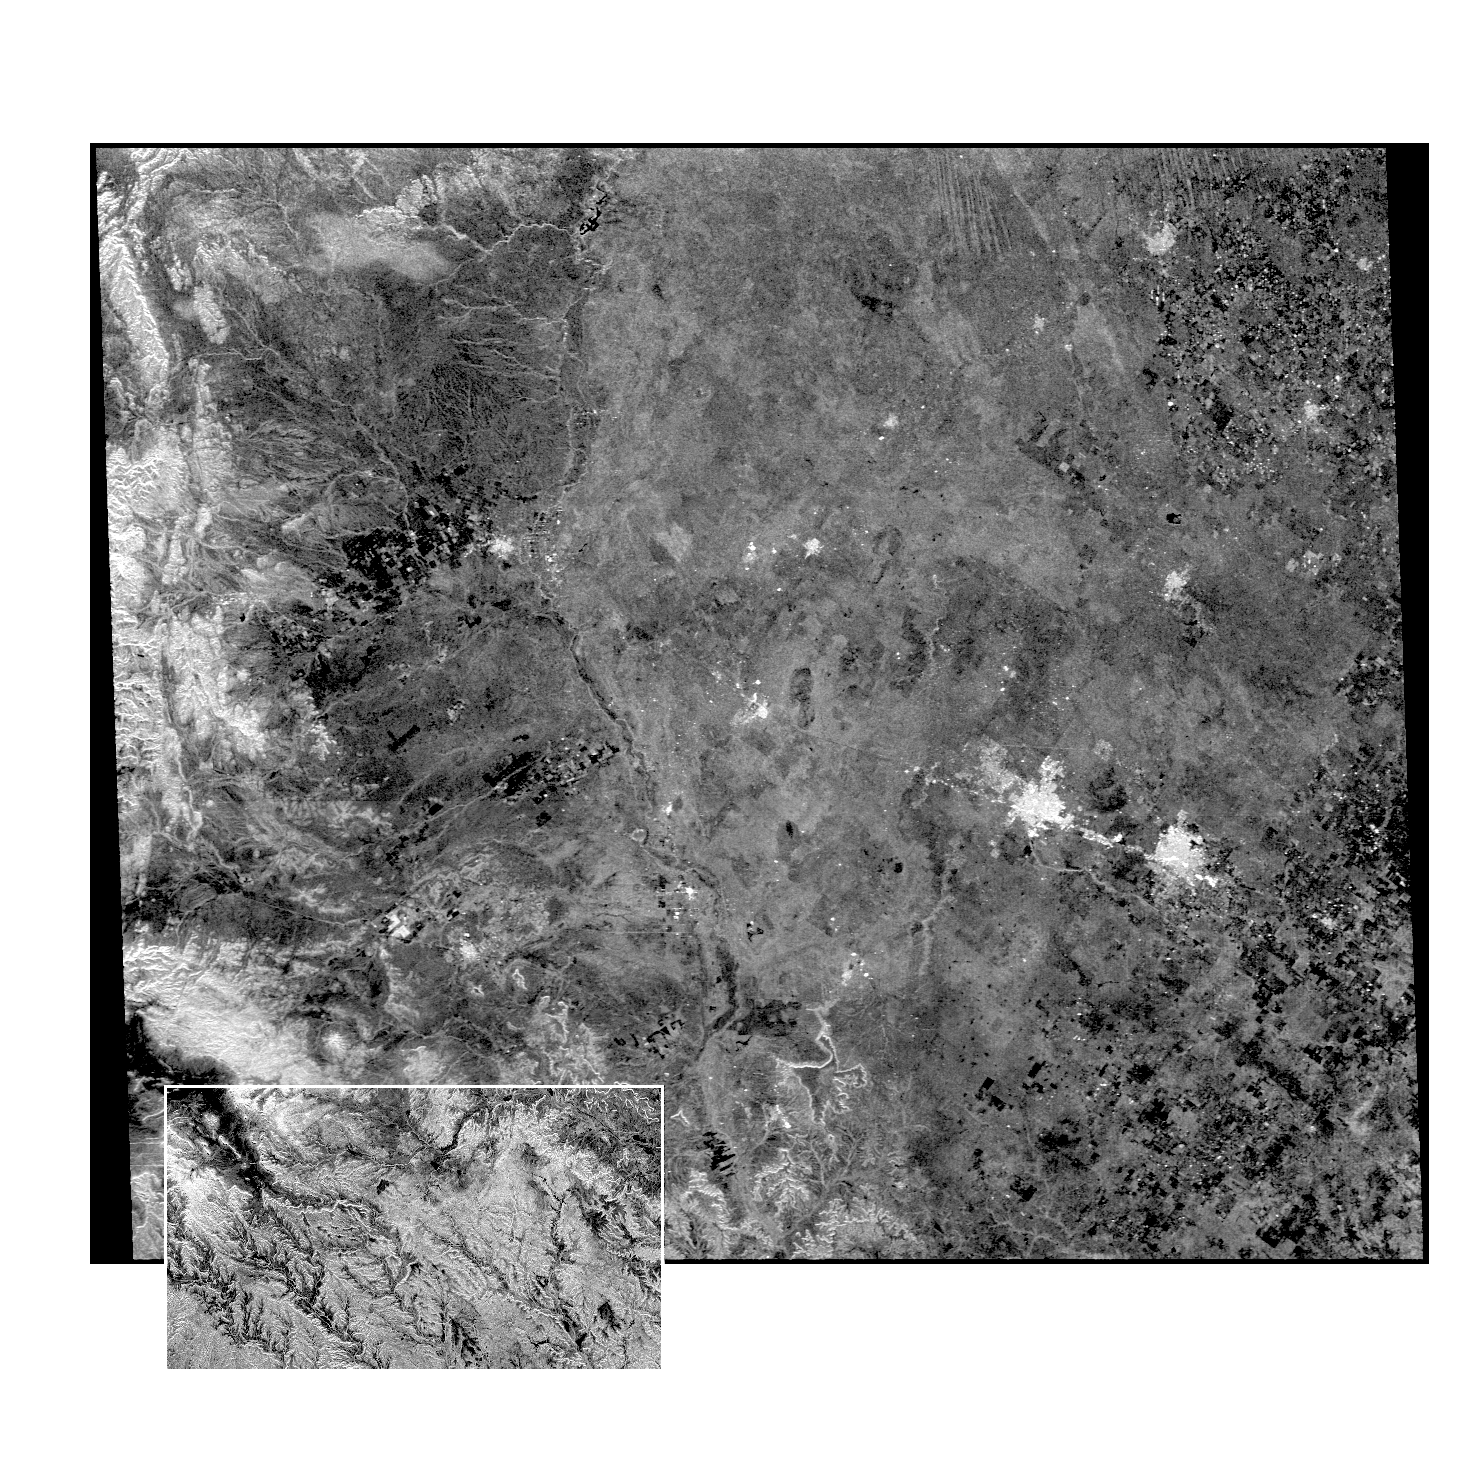

Space Radar Image of West Texas – SAR Scan

This radar image of the Midland/Odessa region of West Texas, demonstrates an experimental technique, called ScanSAR, that allows scientists to rapidly image large areas of the Earth’s surface. The large image covers an area 245 kilometers by 225 kilometers (152 miles by 139 miles).

It was obtained by the Spaceborne Imaging Radar-C/X-Band Synthetic Aperture Radar (SIR-C/X-SAR) flying aboard the space shuttle Endeavour on October 5, 1994. The smaller inset image is a standard SIR-C image showing a portion of the same area, 100 kilometers by 57 kilometers (62 miles by 35 miles) and was taken during the first flight of SIR-C on April 14, 1994. The bright spots on the right side of the image are the cities of Odessa (left) and Midland (right), Texas. The Pecos River runs from the top center to the bottom center of the image. Along the left side of the image are, from top to bottom, parts of the Guadalupe, Davis and Santiago Mountains. North is toward the upper right. Unlike conventional radar imaging, in which a radar continuously illuminates a single ground swath as the space shuttle passes over the terrain, a Scansar radar illuminates several adjacent ground swaths almost simultaneously, by “scanning” the radar beam across a large area in a rapid sequence. The adjacent swaths, typically about 50 km (31 miles) wide, are then merged during ground processing to produce a single large scene. Illumination for this L-band scene is from the top of the image. The beams were scanned from the top of the scene to the bottom, as the shuttle flew from left to right. This scene was acquired in about 30 seconds. A normal SIR-C image is acquired in about 13 seconds. The ScanSAR mode will likely be used on future radar sensors to construct regional and possibly global radar images and topographic maps. The ScanSAR processor is being designed for 1996 implementation at NASA’s Alaska SAR Facility, located at the University of Alaska Fairbanks, and will produce digital images from the forthcoming Canadian RADARSAT satellite.

Spaceborne Imaging Radar-C and X-band Synthetic Aperture Radar (SIR-C/X-SAR) is part of NASA’s Mission to Planet Earth. The radars illuminate Earth with microwaves, allowing detailed observations at any time, regardless of weather or sunlight conditions. SIR-C/X-SAR uses three microwave wavelengths: L-band (24 cm), C-band (6 cm) and X-band (3 cm). The multi-frequency data will be used by the international scientific community to better understand the global environment and how it is changing. The SIR-C/X-SAR data, complemented by aircraft and ground studies, will give scientists clearer insights into those environmental changes which are caused by nature and those changes which are induced by human activity.

SIR-C was developed by NASA’s Jet Propulsion Laboratory. X-SAR was developed by the Dornier and Alenia Spazio companies for the German space agency, Deutsche Agentur fuer Raumfahrtangelegenheiten (DARA), and the Italian space agency, Agenzia Spaziale Italiana (ASI), with the Deutsche Forschungsanstalt fuer Luft und Raumfahrt e.v.(DLR), the major partner in science, operations, and data processing of X-SAR.

Credit: NASA/JPL